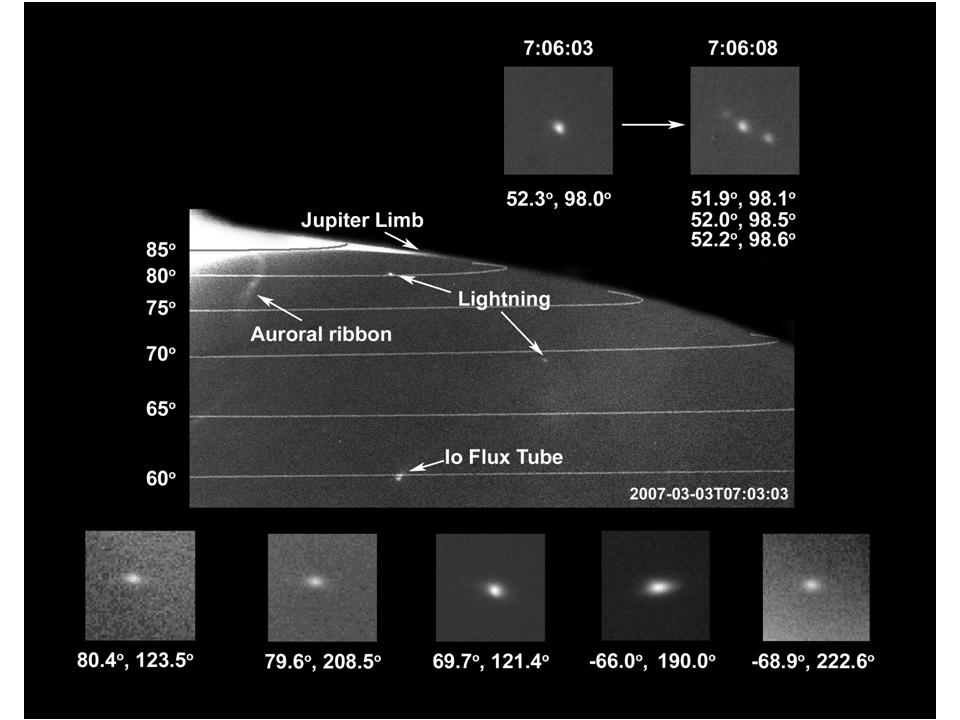

Polar Lightning on Jupiter

Images taken by the New Horizons Long-Range Reconnaissance Imager (LORRI) of Jupiter’s night side showed lightning strikes. Each “strike” is probably the cumulative brightness of multiple strikes. This is the first lightning seen at high latitudes on Jupiter; it demonstrates that convection is not confined to lower latitudes, implying an internal driving heat source. Their power is consistent with previous lightning measurements at Jupiter’s lower latitudes, equivalent to extremely bright terrestrial “super bolts.”

Credit: NASA/Johns Hopkins University Applied Physics Laboratory/Southwest Research Institute